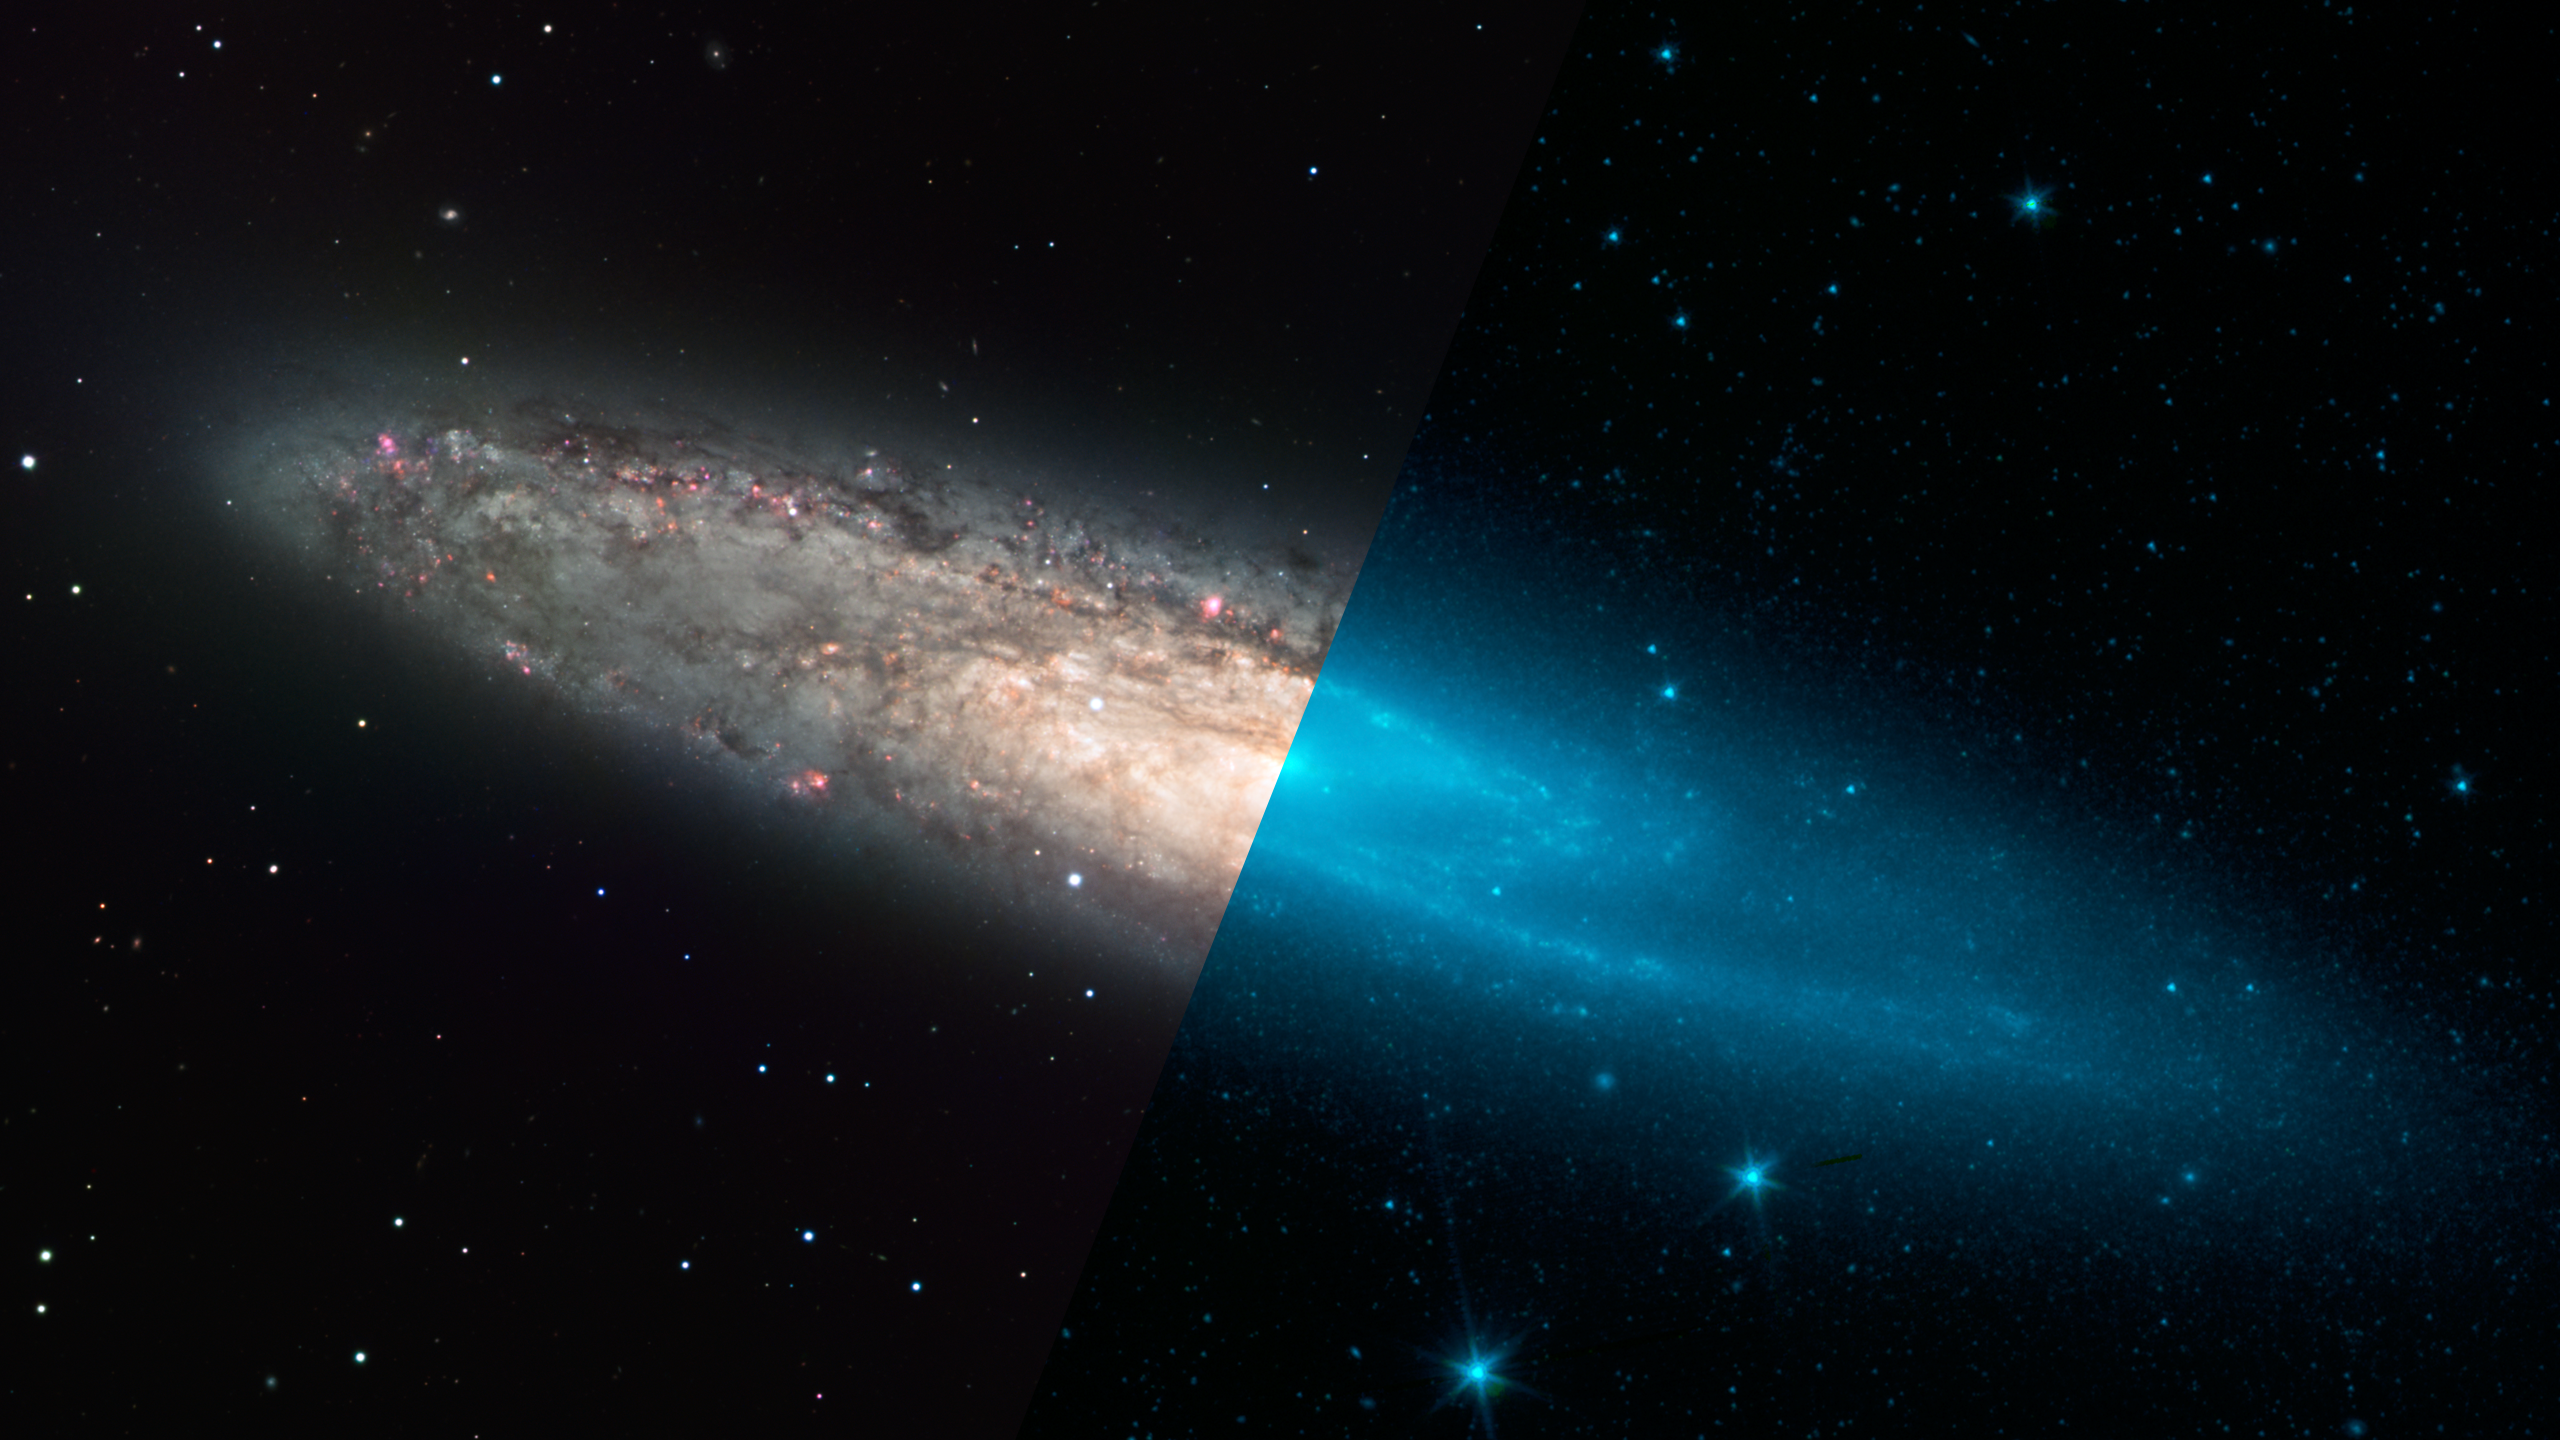

Infrared Universe: Barred Galaxy NGC 253

Infrared light can be critical for viewing the underlying structure of a galaxy. In NGC 253, the visible-light view is complicated by the viewing angle, dark dust clouds, and scatterings of massive stars. Switching to the near-infrared lets us see the full population of stars more clearly, revealing a bar running through the center of the galaxy. Including mid-infrared also brings out the dust lanes clearly, and even highlights the areas where stars are forming vigorously, particularly in the galaxy's center.

Optical: Dust and bright stars confuse the view in visible light.

Near-Infrared: The base population of stars reveal the spiral arms and central bar.
Credit: NASA, JPL-Caltech, UCLA

Mid-Infrared: Dust lanes along the spiral arms glow in the mid-infrared.
Credit: NASA, JPL-Caltech, UCLA

About the Infrared Universe Collection
The human eye can only see visible light, but objects give off a variety of wavelengths of light. To see an object as it truly exists, we would ideally look at its appearance through the full range of the electromagnetic spectrum. Telescopes show us objects as they appear emitting different energies of light, with each wavelength conveying unique information about the object. The Webb Space Telescope will study infrared light from celestial objects with much greater clarity and sensitivity than ever before. Explore the Infrared Universe. Adapted from Cool Cosmos by IPAC, with additional contributions from Bruno Merin and Miguel Merin (Pludo).

Credit: Video: NASA, ESA, Gregory Bacon (STScI)